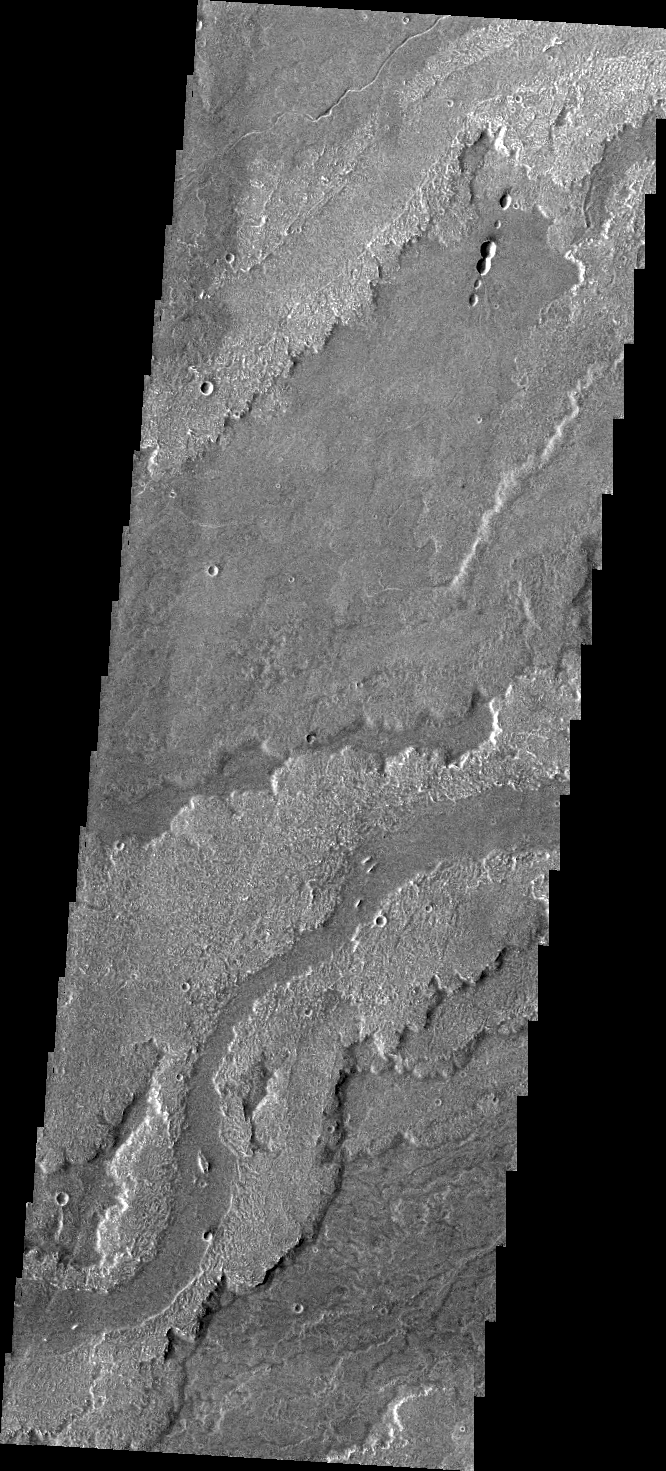

Daedalia Planum

The volcanic flows that comprise Daedalia Planum arose from Arsia Mons. This VIS image shows a small portion of Daedalia Planum, including a channel-fed lava flow.

Credit: NASA/JPL/ASU